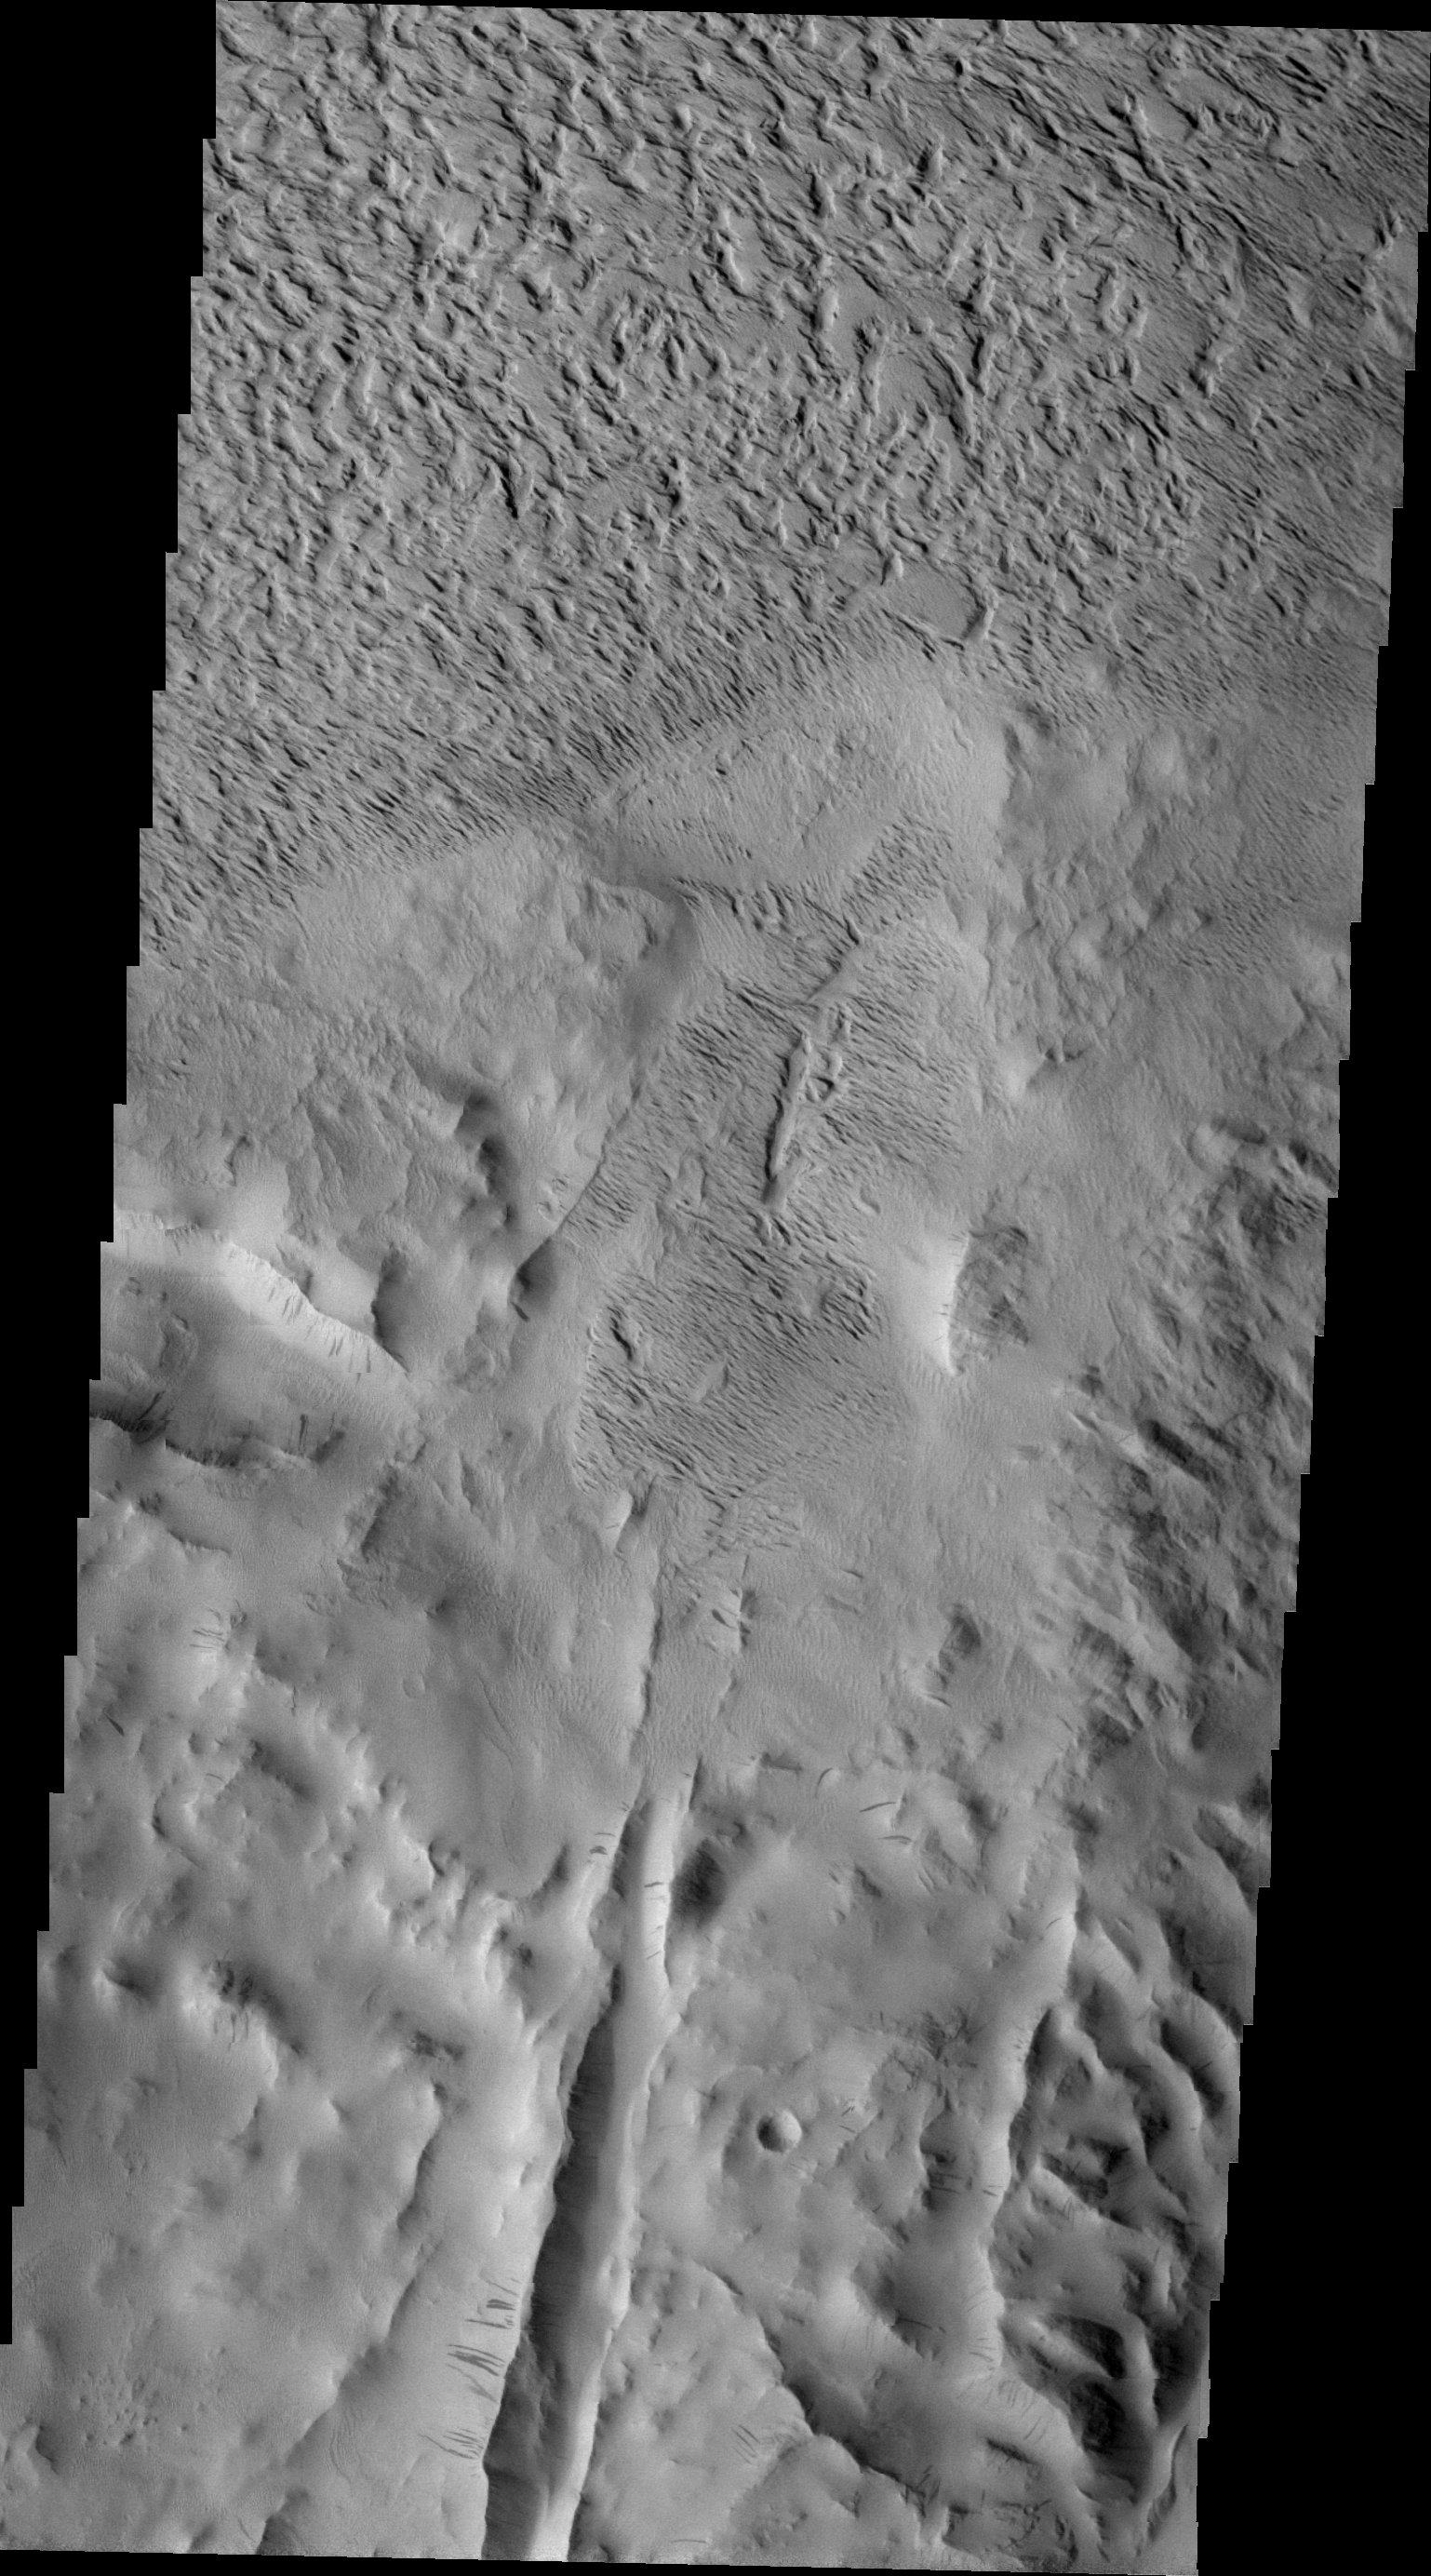

Lycus Sulci

Lycus Sulci is a very complex region surrounding the northern flank of Olympus Mons. This VIS image shows several features found in Lycus Sulci including tectonic derived ridges (bottom of frame) with dark slope streaks and extensive wind etching and erosion of materials (top of frame).

Image information: VIS instrument. Latitude 26.9N, Longitude 226.4E. 24 meter/pixel resolution.

Please see the THEMIS Data Citation Note for details on crediting THEMIS images.

Note: this THEMIS visual image has not been radiometrically nor geometrically calibrated for this preliminary release. An empirical correction has been performed to remove instrumental effects. A linear shift has been applied in the cross-track and down-track direction to approximate spacecraft and planetary motion. Fully calibrated and geometrically projected images will be released through the Planetary Data System in accordance with Project policies at a later time.

NASA’s Jet Propulsion Laboratory manages the 2001 Mars Odyssey mission for NASA’s Office of Space Science, Washington, D.C. The Thermal Emission Imaging System (THEMIS) was developed by Arizona State University, Tempe, in collaboration with Raytheon Santa Barbara Remote Sensing. The THEMIS investigation is led by Dr. Philip Christensen at Arizona State University. Lockheed Martin Astronautics, Denver, is the prime contractor for the Odyssey project, and developed and built the orbiter. Mission operations are conducted jointly from Lockheed Martin and from JPL, a division of the California Institute of Technology in Pasadena.

Credit: NASA/JPL/ASU